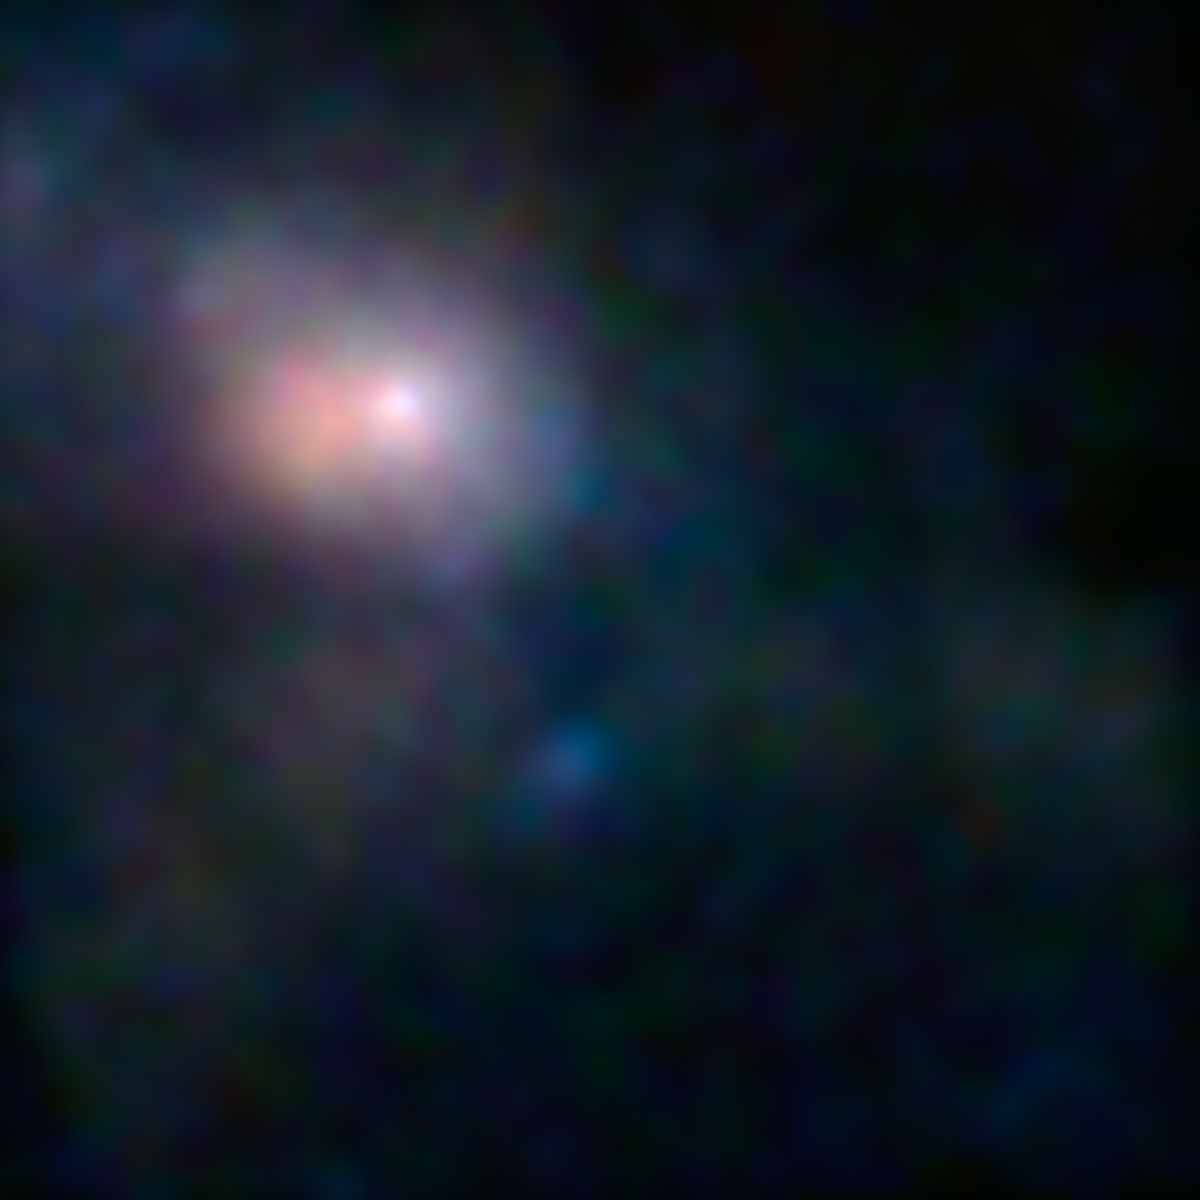

First Look at Milky Way's Monster in High-Energy X-ray Light

This is the first, focused high-energy X-ray view of the area surrounding the supermassive black hole, called Sagittarius A*, at the center of our galaxy. The image was taken by NASA's black-hole hunter, the Nuclear Spectroscopic Telescope Array, or NuSTAR. Different X-ray energies have been assigned colors to make the composite images shown here.

While Sagittarius A*, or Sgr A* for short, is huge -- about 4 million times the mass of our sun -- it's actually smaller than typical black holes situated at the centers of galaxies. Sgr A* is also a lot quieter than other supermassive black holes, only nibbling on fuel, such as stars, gas clouds, comets or asteroids -- or not eating at all. The black hole's eating habits are still largely a mystery, which NuSTAR's new views will help address.

The brightest white dot is the hottest material located closest to the black hole, and the surrounding pinkish blob is hot gas, likely belonging to a nearby supernova remnant.

The image is composed of light seen at four different X-ray energies. Blue light represents energies of 10 to 30 kiloelectron volts (keV); green is 7 to 10 keV; and red is 3 to 7 keV.

Credit: NASA/JPL-Caltech